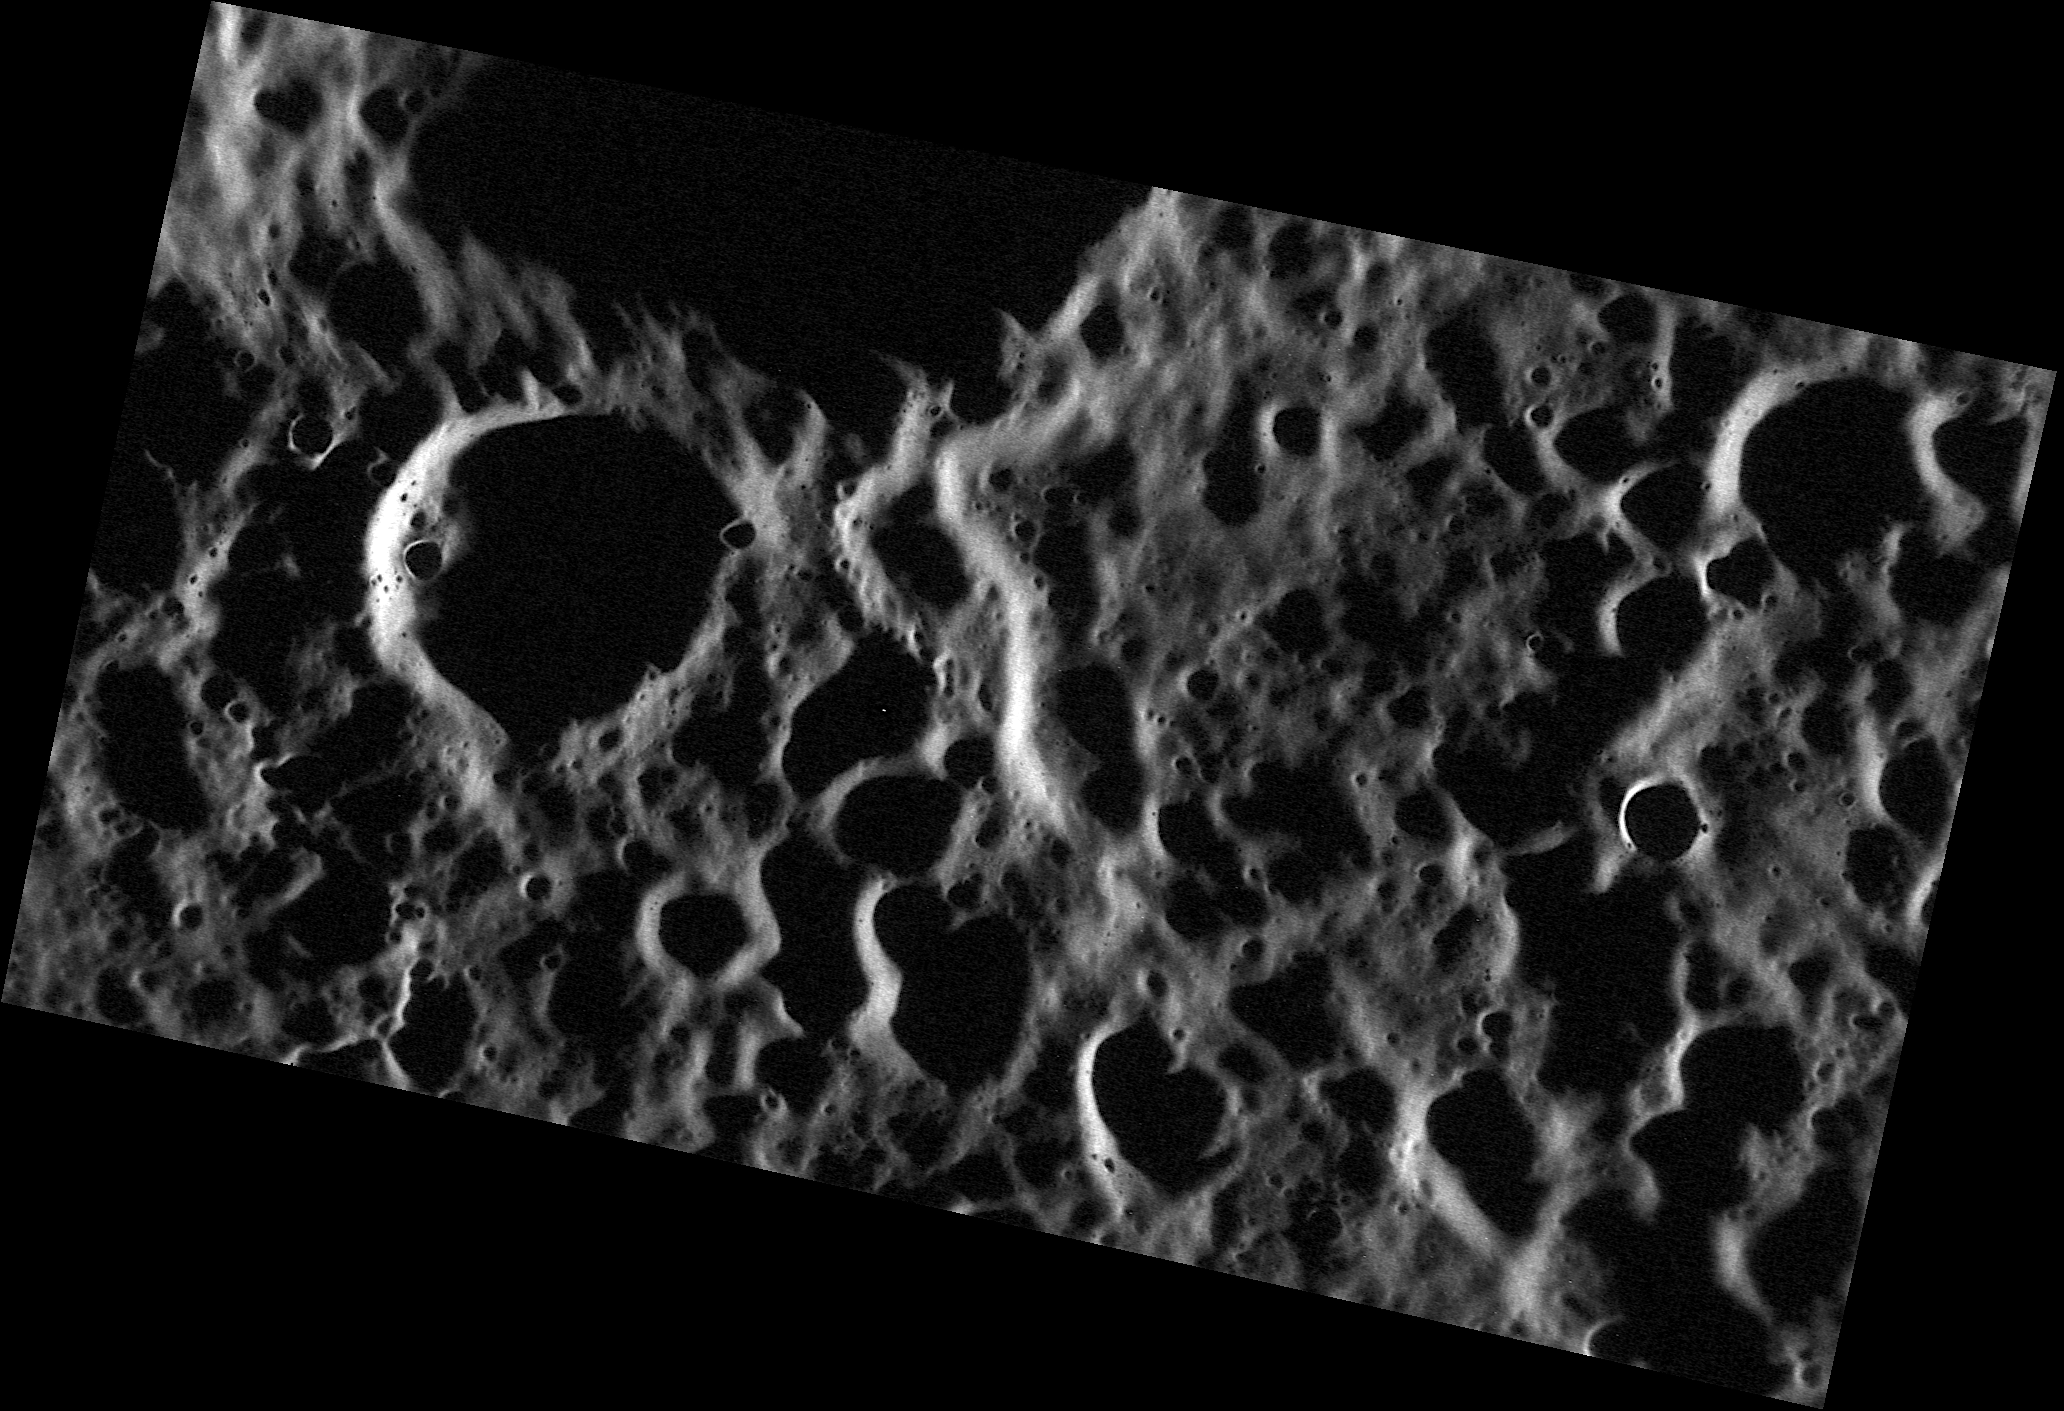

Shadowland

The surface shown here was near Mercury’s terminator when MDIS captured this high-resolution image. With the Sun just above the horizon, long shadows were cast across the terrain, emphasizing the topography of this rough and cratered land.

This image was acquired as a high-resolution targeted observation. Targeted observations are images of a small area on Mercury’s surface at resolutions much higher than the 250-meter/pixel (820 feet/pixel) morphology base map or the 1-kilometer/pixel (0.6 miles/pixel) color base map. It is not possible to cover all of Mercury’s surface at this high resolution during MESSENGER’s one-year mission, but several areas of high scientific interest are generally imaged in this mode each week.

The MESSENGER spacecraft is the first ever to orbit the planet Mercury, and the spacecraft’s seven scientific instruments and radio science investigation are unraveling the history and evolution of the Solar System’s innermost planet. Visit the Why Mercury? section of this website to learn more about the key science questions that the MESSENGER mission is addressing. During the one-year primary mission, MDIS is scheduled to acquire more than 75,000 images in support of MESSENGER’s science goals.

Date acquired: August 13, 2011
Image Mission Elapsed Time (MET): 221713174
Image ID: 626208
Instrument: Narrow Angle Camera (NAC) of the Mercury Dual Imaging System (MDIS)
Center Latitude: 65.43°
Center Longitude: 315.3° E
Resolution: 31 meters/pixel
Scale: This image is approximately 60 kilometers (37 miles) across
Incidence Angle: 84.7°
Emission Angle: 56.3°
Phase Angle: 141.1°

These images are from MESSENGER, a NASA Discovery mission to conduct the first orbital study of the innermost planet, Mercury. For information regarding the use of images, see the MESSENGER image use policy.

Credit: NASA/Johns Hopkins University Applied Physics Laboratory/Carnegie Institution of Washington